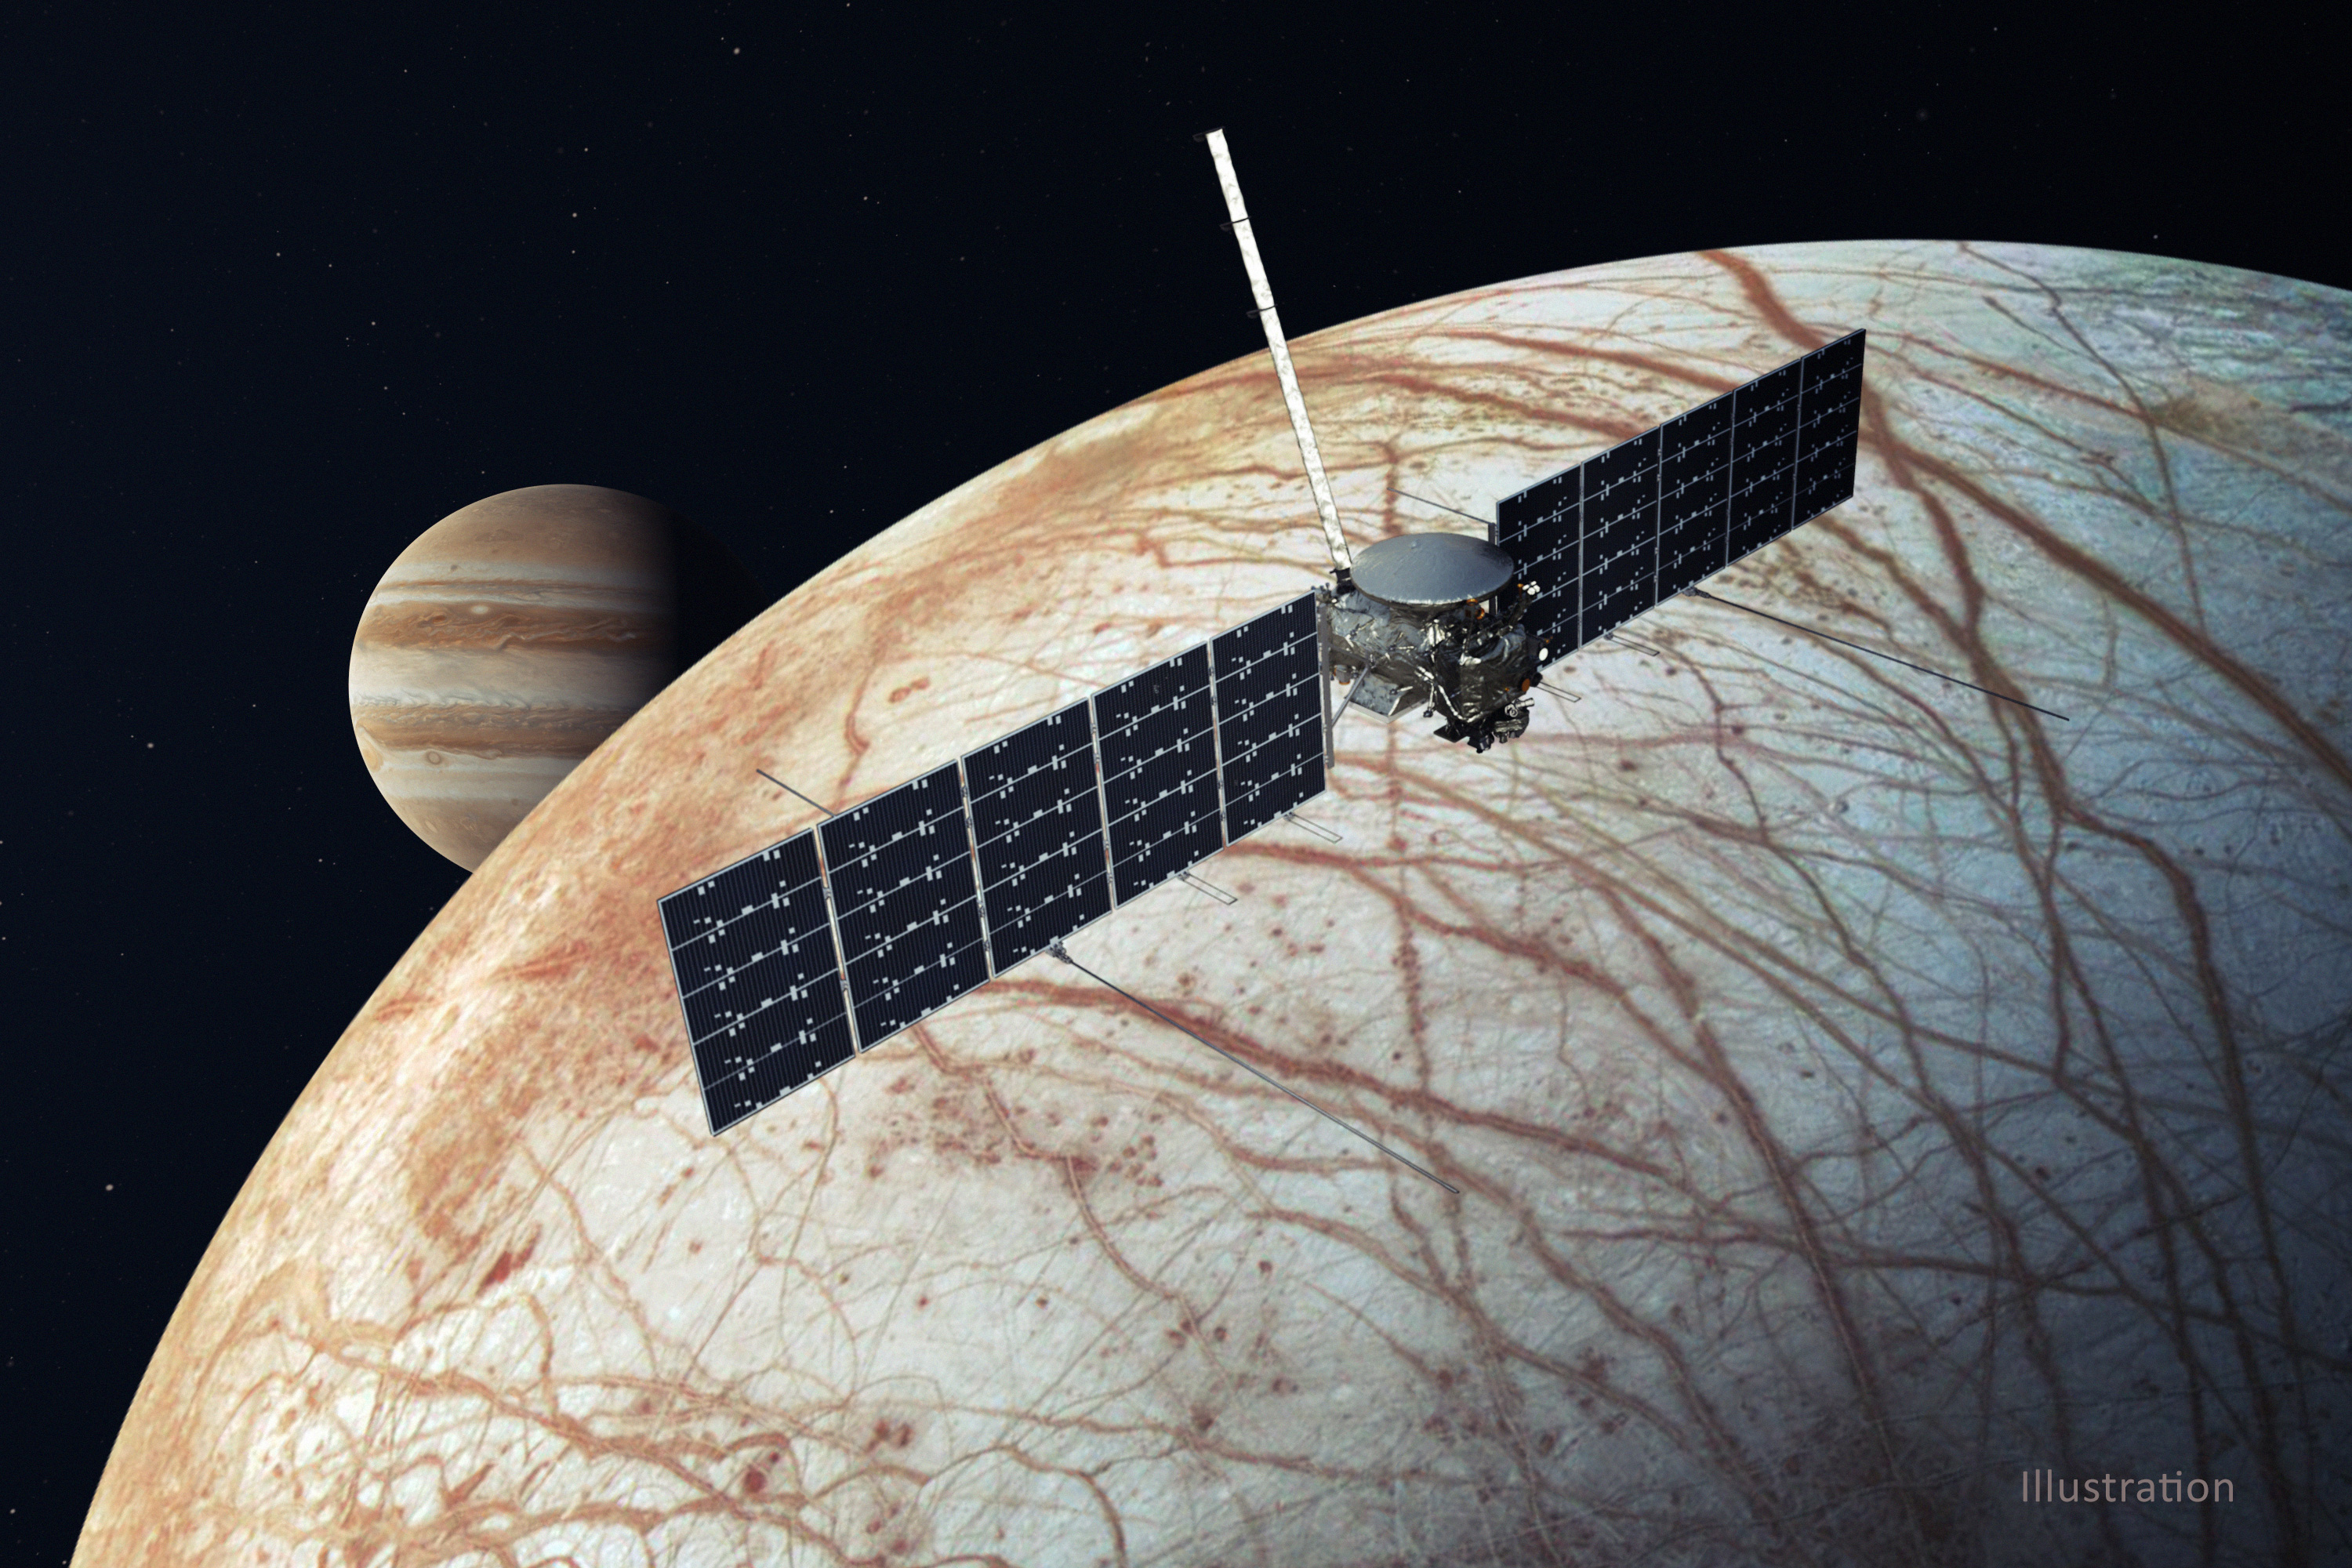

Europa Clipper Spacecraft (Illustration)

This illustration, updated in December 2020, depicts NASA’s Europa Clipper spacecraft. With an internal global ocean twice the size of Earth’s oceans combined, Jupiter’s moon Europa may have the potential to harbor life. The Europa Clipper orbiter will swoop around Jupiter on an elliptical path, dipping close to the moon on each flyby to collect data. The mission will gather measurements of the internal ocean, map the surface geology and composition, and hunt for plumes of water vapor that may be venting from the icy crust.

Understanding Europa’s habitability will help scientists better understand how life developed on Earth and the potential for finding life beyond our planet. Europa Clipper is aiming for a launch readiness date of 2024.

Credit: NASA/JPL-Caltech